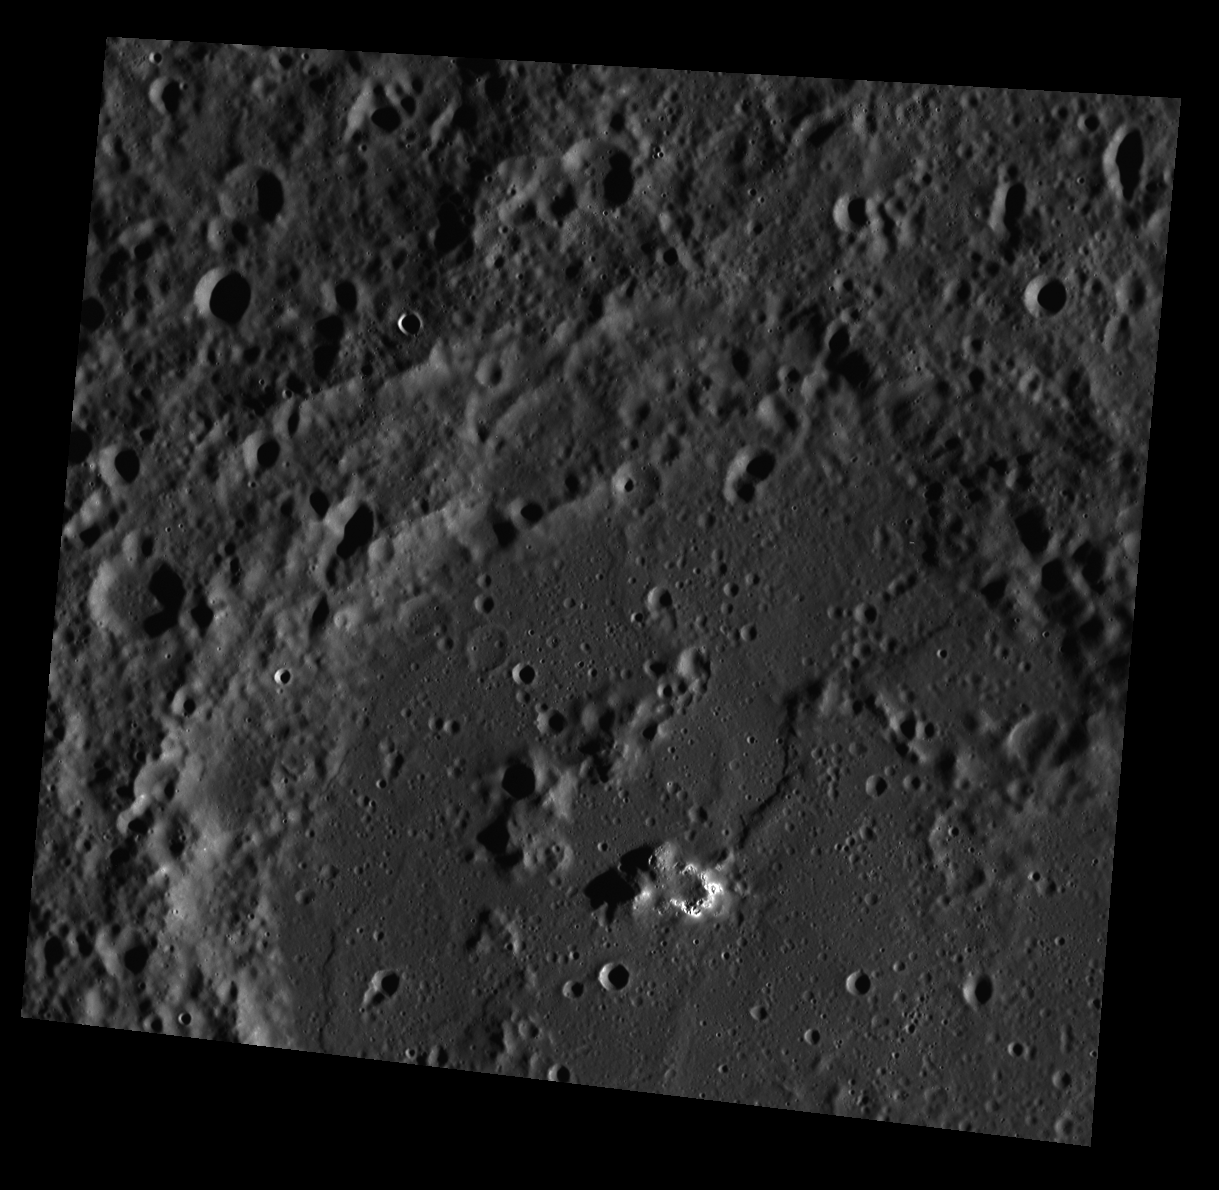

Mercury and the Deathly Hollows

The bright, shallow, irregular depressions located on the central peaks of this unnamed crater are hollows. Often located on central peaks and peak rings of craters, hollows may be formed by the loss of volatile material.

This image was acquired as a high-resolution targeted observation. Targeted observations are images of a small area on Mercury’s surface at resolutions much higher than the 250-meter/pixel (820 feet/pixel) morphology base map or the 1-kilometer/pixel (0.6 miles/pixel) color base map. It is not possible to cover all of Mercury’s surface at this high resolution during MESSENGER’s one-year mission, but several areas of high scientific interest are generally imaged in this mode each week.

The MESSENGER spacecraft is the first ever to orbit the planet Mercury, and the spacecraft’s seven scientific instruments and radio science investigation are unraveling the history and evolution of the Solar System’s innermost planet. Visit the Why Mercury? section of this website to learn more about the key science questions that the MESSENGER mission is addressing. During the one-year primary mission, MDIS is scheduled to acquire more than 75,000 images in support of MESSENGER’s science goals.

Date acquired: September 07, 2011
Image Mission Elapsed Time (MET): 223917440
Image ID: 730694
Instrument: Wide Angle Camera (WAC) of the Mercury Dual Imaging System (MDIS)
WAC filter: 7 (748 nanometers)
Center Latitude: 22.31°
Center Longitude: 284.6° E
Resolution: 104 meters/pixel
Scale: The large crater is approximately 115 km (71 mi.) in diameter.
Incidence Angle: 76.5°
Emission Angle: 19.7°
Phase Angle: 96.3°

These images are from MESSENGER, a NASA Discovery mission to conduct the first orbital study of the innermost planet, Mercury. For information regarding the use of images, see the MESSENGER image use policy.

Credit: NASA/Johns Hopkins University Applied Physics Laboratory/Carnegie Institution of Washington